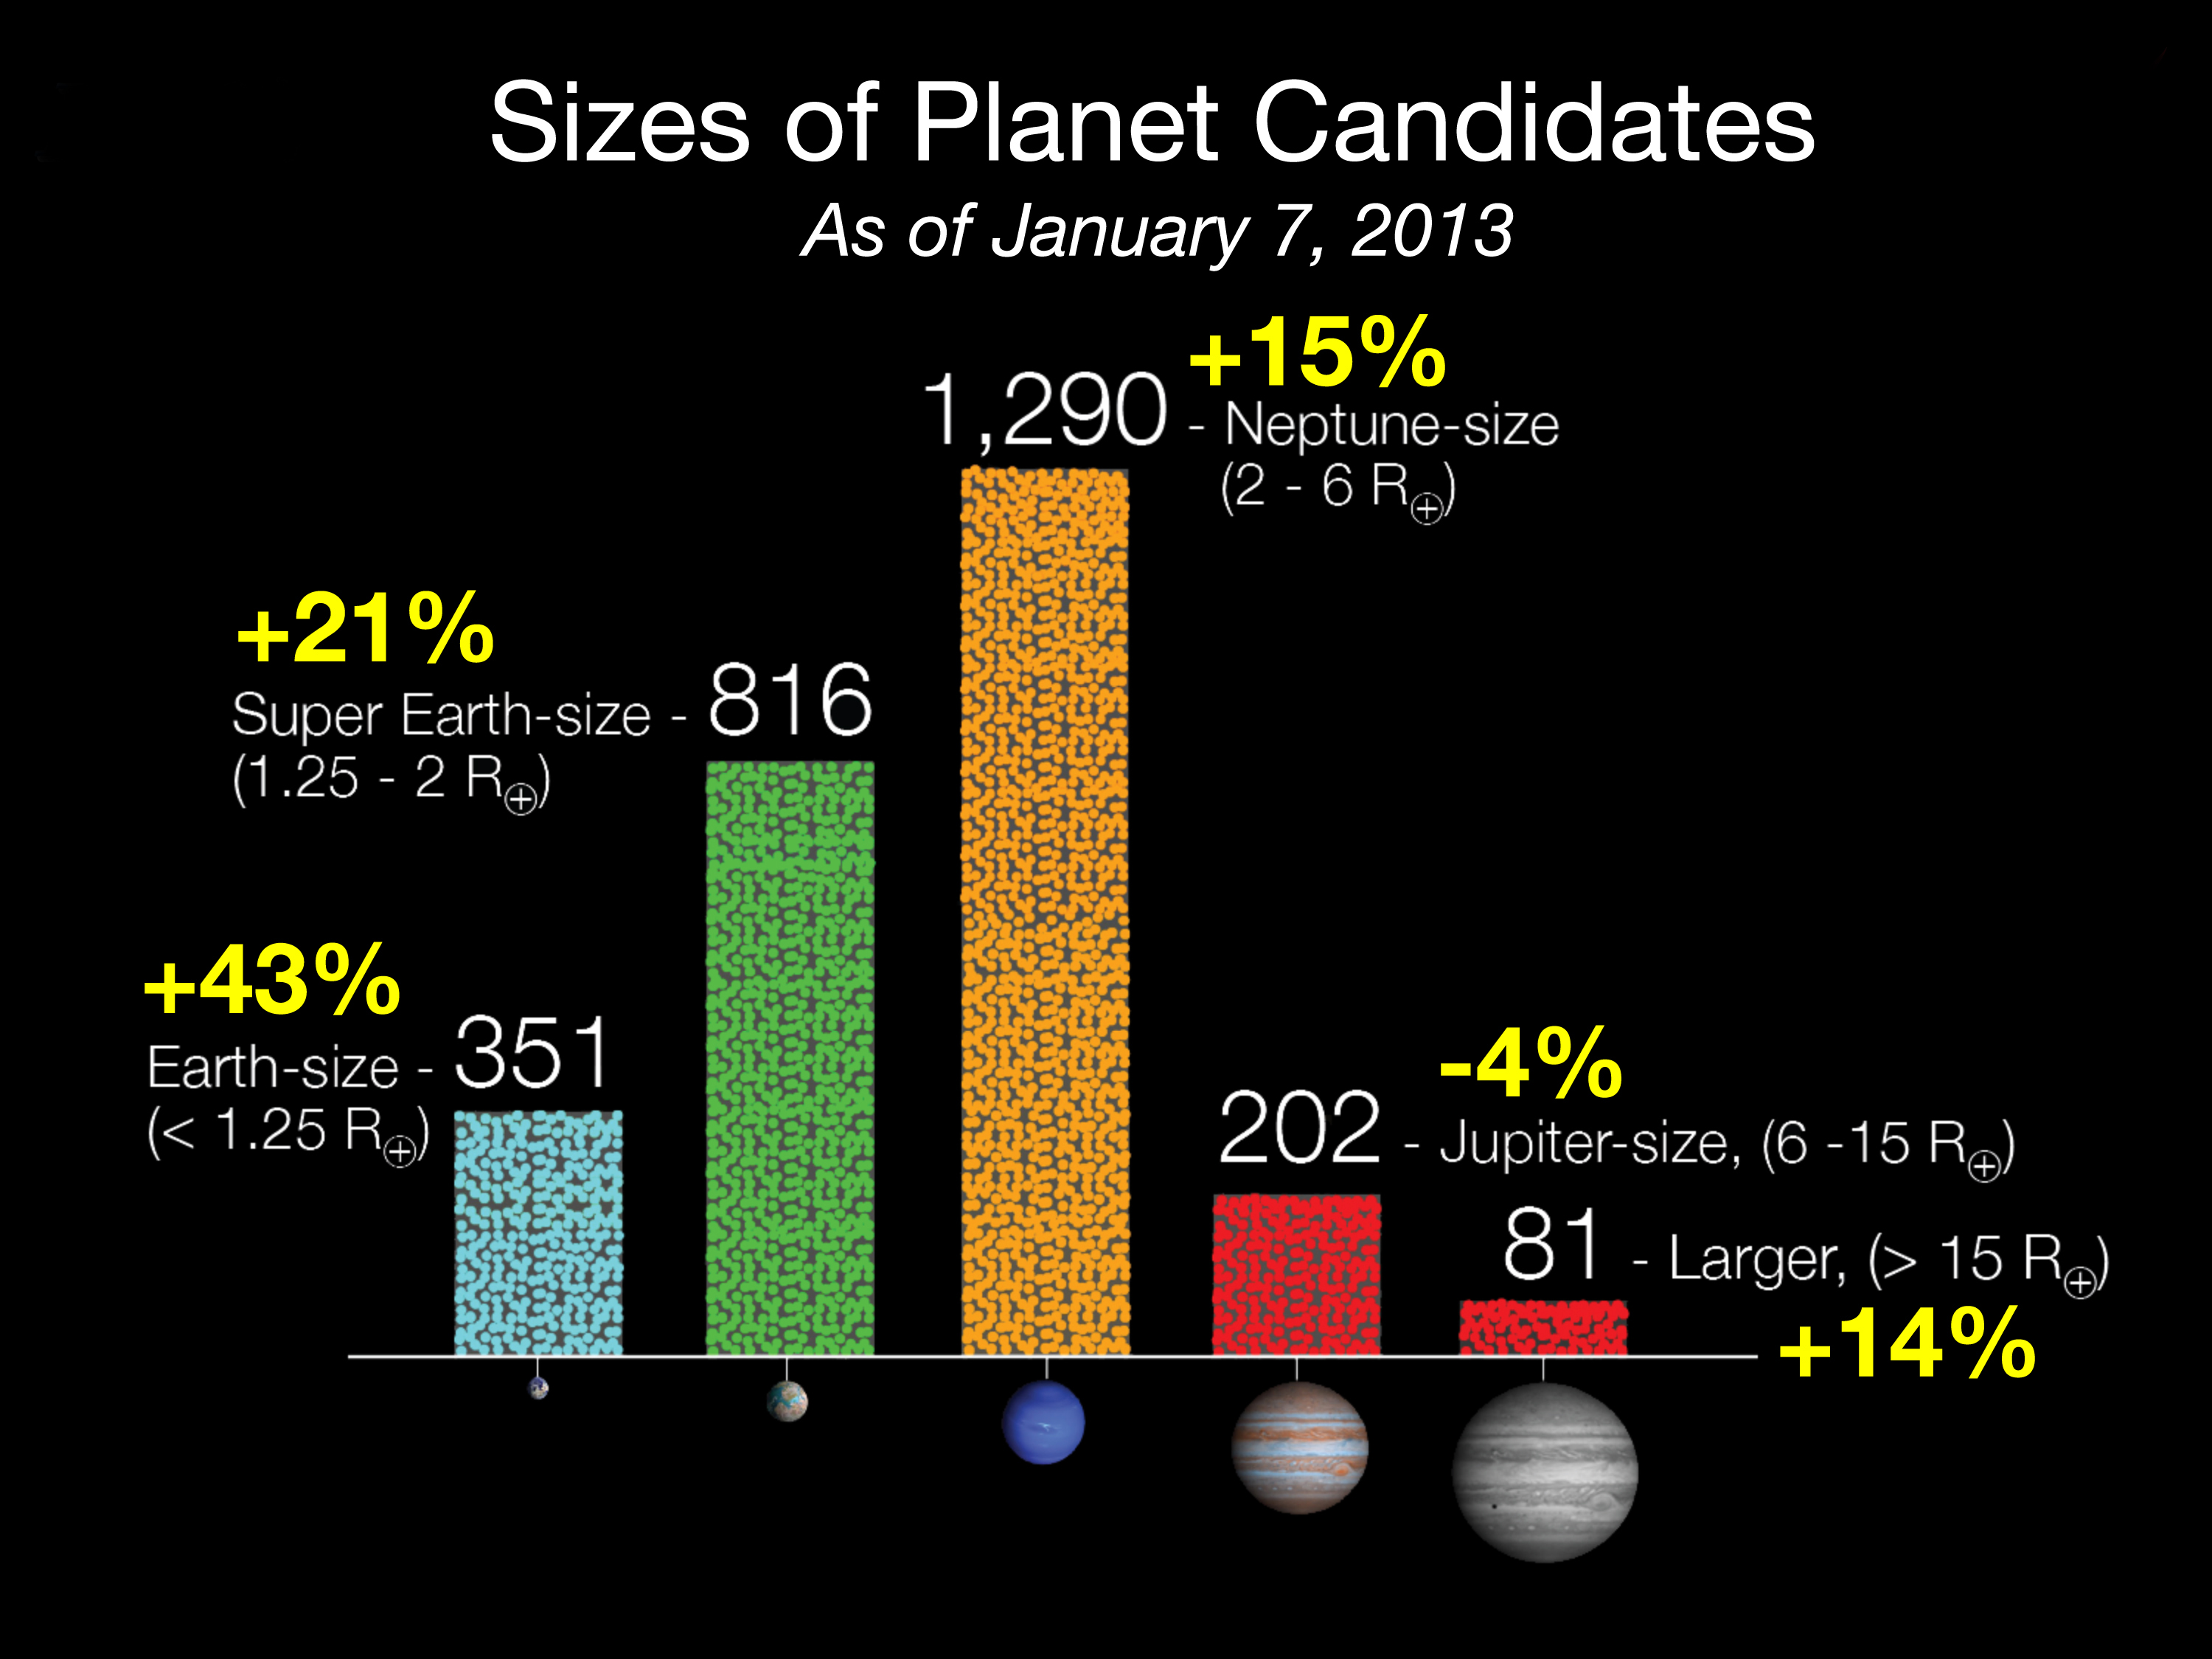

Size of Kepler Planet Candidates

Since the last Kepler catalog was released in February 2012, the number of candidates discovered in the Kepler data has increased by 20 percent and now totals 2,740 potential planets orbiting 2,036 stars. Based on observations conducted May 2009 to March 2011, the most dramatic increases are seen in the number of Earth-size and super Earth-size candidates discovered, which grew by 43 and 21 percent respectively.

Scientists analyzed more than 13,000 transit-like signals called ‘threshold crossing events’ to eliminate known spacecraft instrumentation and astrophysical false positives, phenomena that masquerade as planetary candidates, to identify the potential new planets.

The complete list of Kepler planet candidates is available in an interactive table at the NASA Exoplanet Archive. The archive is funded by NASA’s Exoplanet Exploration Program to collect and make public data to support the search for and characterization of exoplanets and their host stars.

Ames manages Kepler’s ground system development, mission operations and science data analysis. NASA’s Jet Propulsion Laboratory in Pasadena, Calif., managed Kepler mission development. Ball Aerospace and Technologies Corp. in Boulder, Colo., developed the Kepler flight system and supports mission operations with JPL at the Laboratory for Atmospheric and Space Physics at the University of Colorado in Boulder.

The Space Telescope Science Institute in Baltimore archives, hosts and distributes the Kepler science data. Kepler is NASA’s 10th Discovery Mission and is funded by NASA’s Science Mission Directorate at the agency’s headquarters in Washington.

JPL manages NASA’s Exoplanet Exploration Program. The NASA Exoplanet Archive is hosted at the Infrared Processing and Analysis Center at the California Institute of Technology.

Credit: NASA/Ames/JPL-Caltech